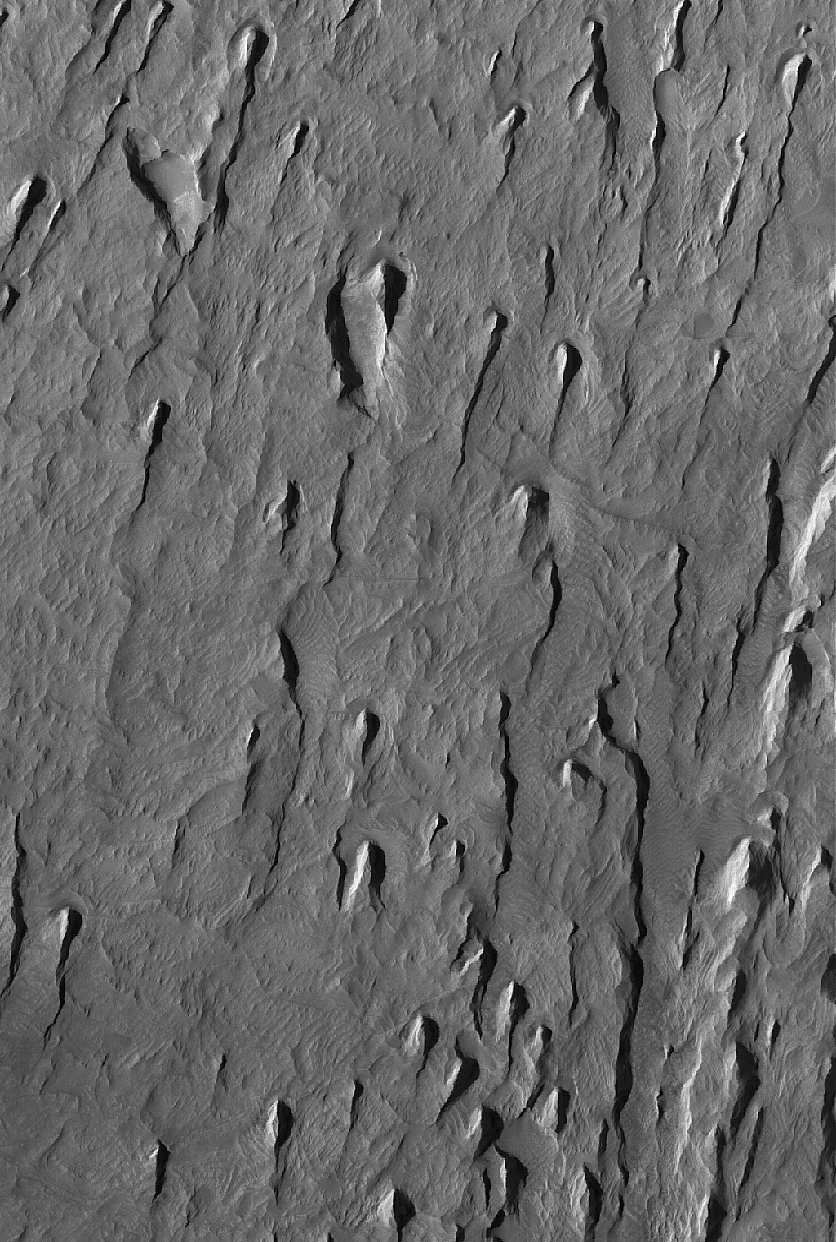

Tithonium Yardangs

22 May 2005
This Mars Global Surveyor (MGS) Mars Orbiter Camera (MOC) image shows yardangs formed by wind erosion of materials exposed on the floor of western Tithonium Chasma. The winds responsible for these landforms blew from the north/northeast (top/upper right). Tithonium Chasma is part of the Valles Marineris system.

Location near: 4.8°S, 89.5°W
Image width: ~3 km (~1.9 mi)
Illumination from: upper left
Season: Southern Winter

Credit: NASA/JPL/Malin Space Science Systems